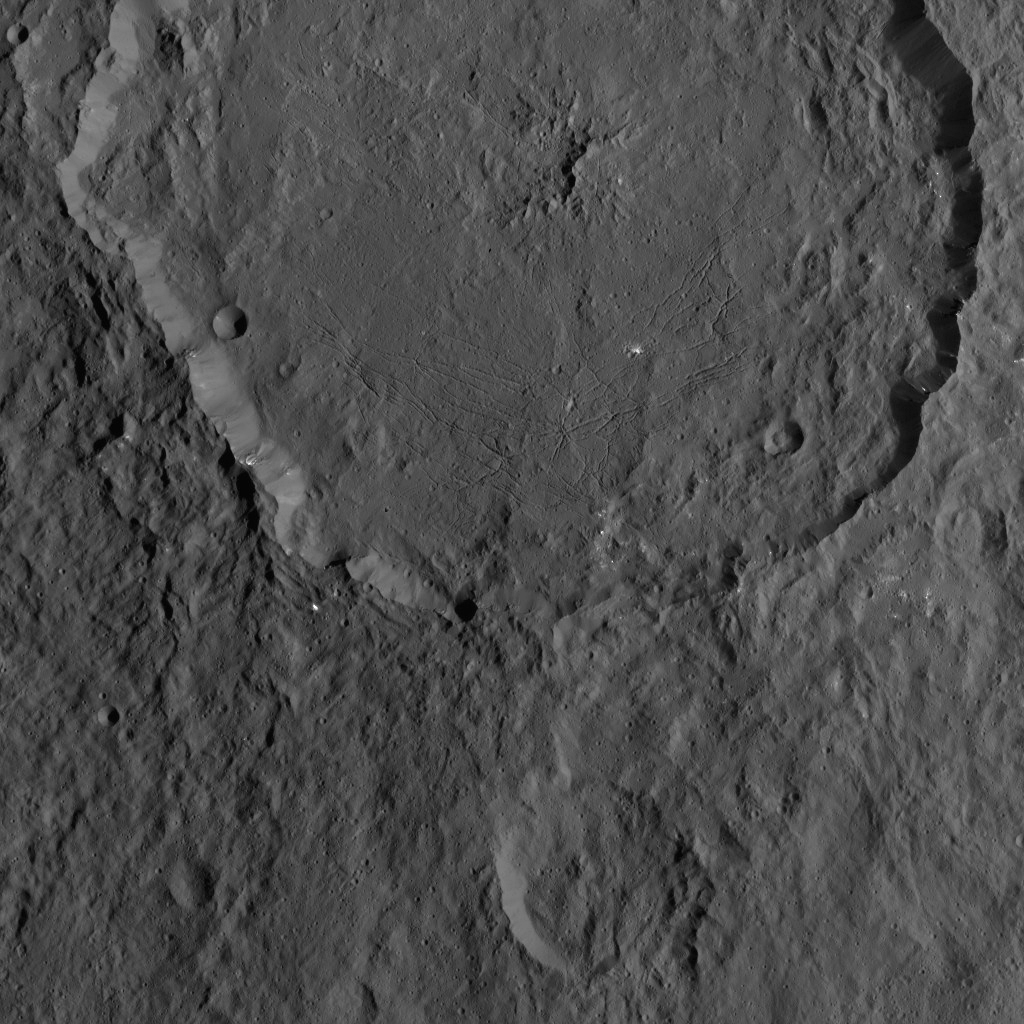

Dawn XMO2 Image 22

Dantu Crater on Ceres, at top center, is featured in this image from NASA’s Dawn spacecraft. Dantu, whose diameter is 77 miles (124 kilometers), has a central complex of mountain peaks. Small patches of bright material can be seen in some places along the crater walls and floor.

A small crater (4-miles, 6-kilometers wide) located around the 5 o’clock position within Dantu is called Centeotl. This crater is named for the Mexican deity of maize and agriculture.

Dawn took this image on Oct. 21, 2016, from its second extended-mission science orbit (XMO2), at a distance of about 920 miles (1,480 kilometers) above the surface. The image resolution is about 460 feet (140 meters) per pixel.

Dawn’s mission is managed by JPL for NASA’s Science Mission Directorate in Washington. Dawn is a project of the directorate’s Discovery Program, managed by NASA’s Marshall Space Flight Center in Huntsville, Alabama. UCLA is responsible for overall Dawn mission science. Orbital ATK, Inc., in Dulles, Virginia, designed and built the spacecraft. The German Aerospace Center, the Max Planck Institute for Solar System Research, the Italian Space Agency and the Italian National Astrophysical Institute are international partners on the mission team.

Credit: NASA/JPL-Caltech/UCLA/MPS/DLR/IDA